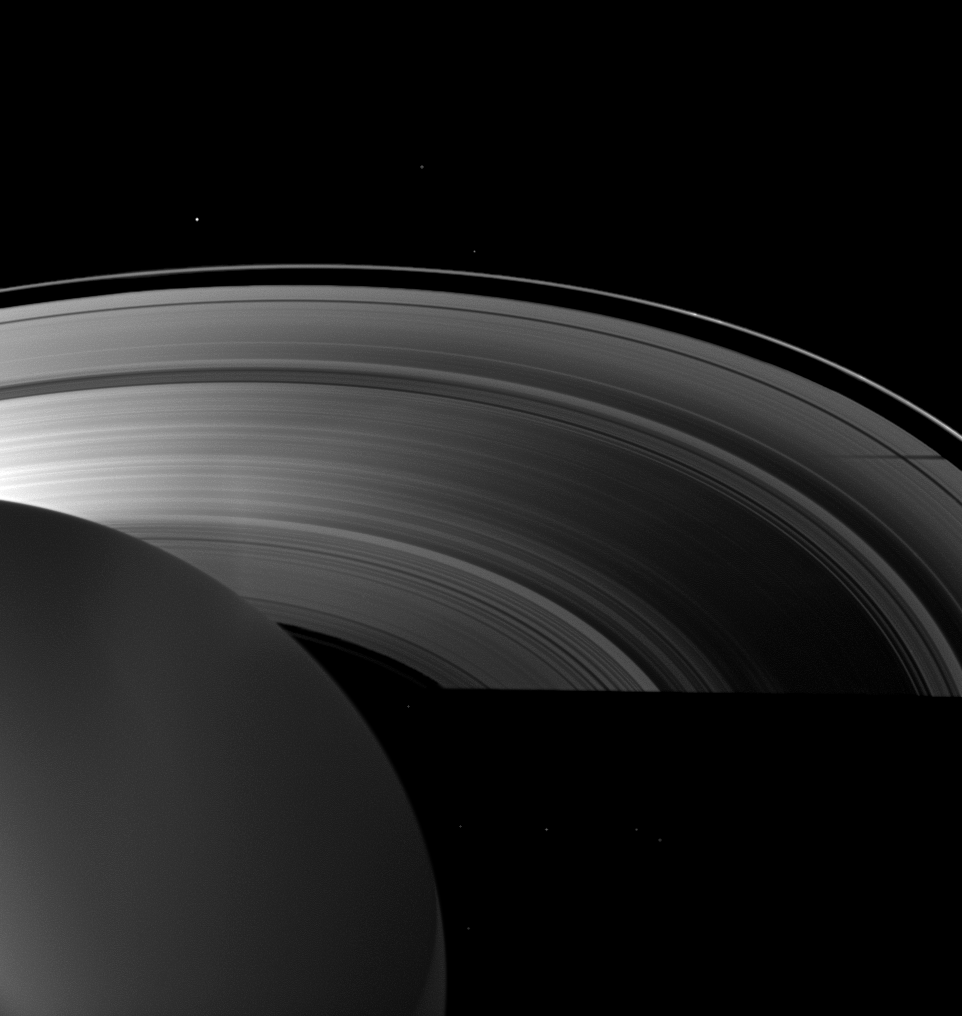

Shadows Big and Small

Saturn’s moon Tethys casts a shadow on the planet’s A ring alongside the larger shadow cast by the planet itself in this image taken as Saturn approached its August 2009 equinox.

The night side of the planet is dimly lit here by ringshine. Tethys, located off to the left of this image, is not seen. The moon Janus (179 kilometers, or 111 miles across) can be seen orbiting outside the thin F ring at the top of the image. Other bright specks are background stars.

The novel illumination geometry created around the time of Saturn’s August 2009 equinox allows moons orbiting in or near the plane of Saturn’s equatorial rings to cast shadows onto the rings. These scenes are possible only during the few months before and after Saturn’s equinox, which occurs only once in about 15 Earth years. To learn more about this special time and to see movies of moons’ shadows moving across the rings, see PIA11651 and PIA11660.

The vertical brightness on the left of the image is lens flare, an artifact resulting from light being scattered within the camera optics. This view looks toward the unilluminated side of the rings from about 34 degrees above the ringplane.

The image was taken in visible light with the Cassini spacecraft wide-angle camera on June 19, 2009. The view was obtained at a distance of approximately 1.8 million kilometers (1.1 million miles) from Saturn and at a Sun-Saturn-spacecraft, or phase, angle of 116 degrees. Image scale is 105 kilometers (65 miles) per pixel.

The Cassini-Huygens mission is a cooperative project of NASA, the European Space Agency and the Italian Space Agency. The Jet Propulsion Laboratory, a division of the California Institute of Technology in Pasadena, manages the mission for NASA’s Science Mission Directorate, Washington, D.C. The Cassini orbiter and its two onboard cameras were designed, developed and assembled at JPL. The imaging operations center is based at the Space Science Institute in Boulder, Colo.

Credit: NASA/JPL/Space Science Institute